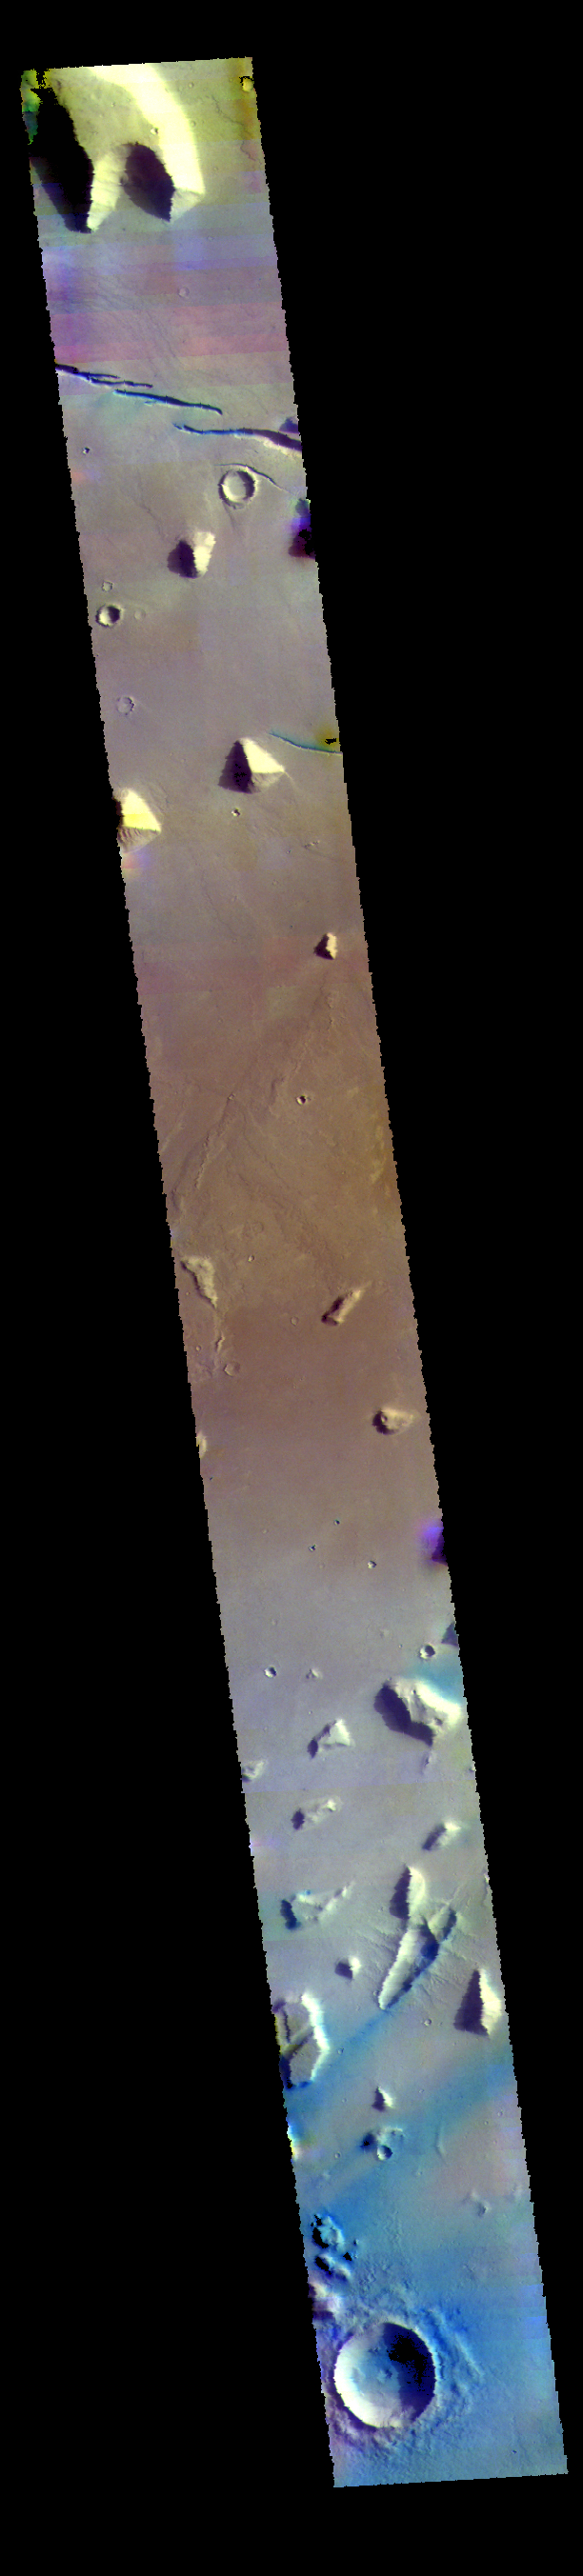

Elysium Planitia – False Color

Today’s VIS image is located in Elysium Planitia. The linear depressions at the top of the image are created by tectonic faults, where the center block of material has dropped downward between two parallel faults. Blue tones, like those at the bottom of the image, are indicative of basaltic sands.

The THEMIS VIS camera contains 5 filters. The data from different filters can be combined in multiple ways to create a false color image. These false color images may reveal subtle variations of the surface not easily identified in a single band image.

Credit: NASA/JPL-Caltech/ASU